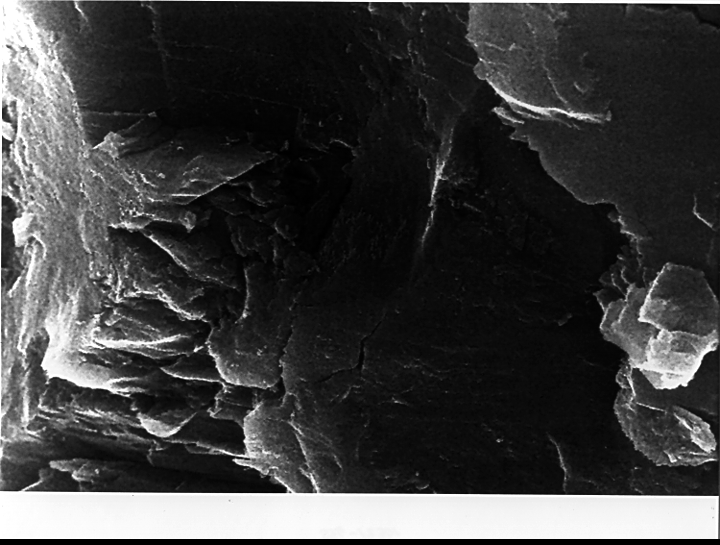

Mars Life? – Microscopic Structures

In the center of this electron microscope image of a small chip from a meteorite are several tiny structures that are possible microscopic fossils of primitive, bacteria-like organisms that may have lived on Mars more than 3.6 billion years ago. A two-year investigation by a NASA research team found organic molecules, mineral features characteristic of biological activity and possible microscopic fossils such as these inside of an ancient Martian rock that fell to Earth as a meteorite. The largest possible fossils are less than 1/100th the diameter of a human hair in size while most are ten times smaller.

A NASA research team of scientists at the Johnson Space Center and at Stanford University has found evidence that strongly suggests primitive life may have existed on Mars more than 3.6 billion years ago. The NASA-funded team found the first organic molecules thought to be of Martian origin; several mineral features characteristic of biological activity; and possible microscopic fossils of primitive, bacteria-like organisms inside of an ancient Martian rock that fell to Earth as a meteorite. This array of indirect evidence of past life will be reported in the Aug. 16 issue of the journal Science, presenting the investigation to the scientific community at large to reach a future consensus that will either confirm or deny the team’s conclusion.

Credit: NASA/JSC/Stanford University